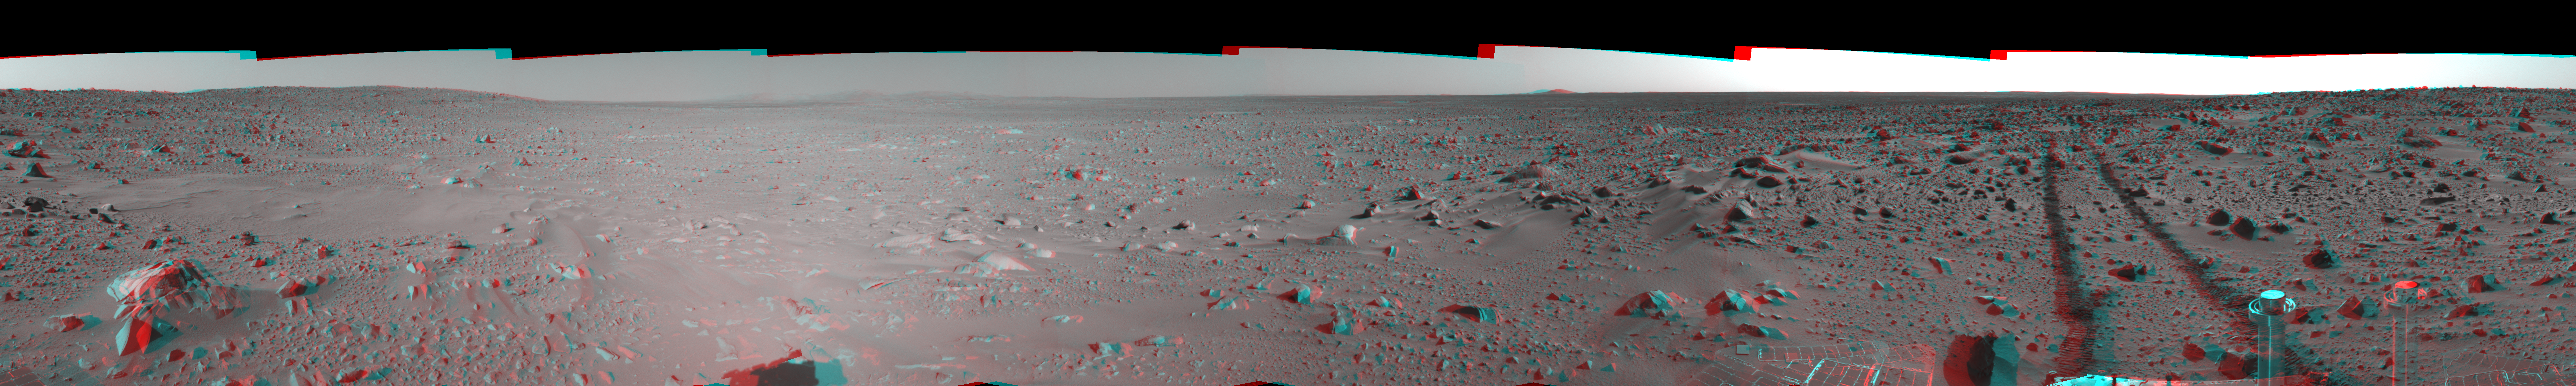

Spirit’s View on Sol 93 (3-D)

This 3-D cylindrical-perspective mosaic was created from navigation camera images that NASA’s Mars Exploration Rover Spirit acquired on sol 93 (April 7, 2004). It reveals the martian view from Spirit’s position during the four-sol flight software update that began on sol 94.

See PIA05766 for left eye view and PIA05767 for right eye view of this 3-D cylindrical-perspective mosaic.

Credit: NASA/JPL